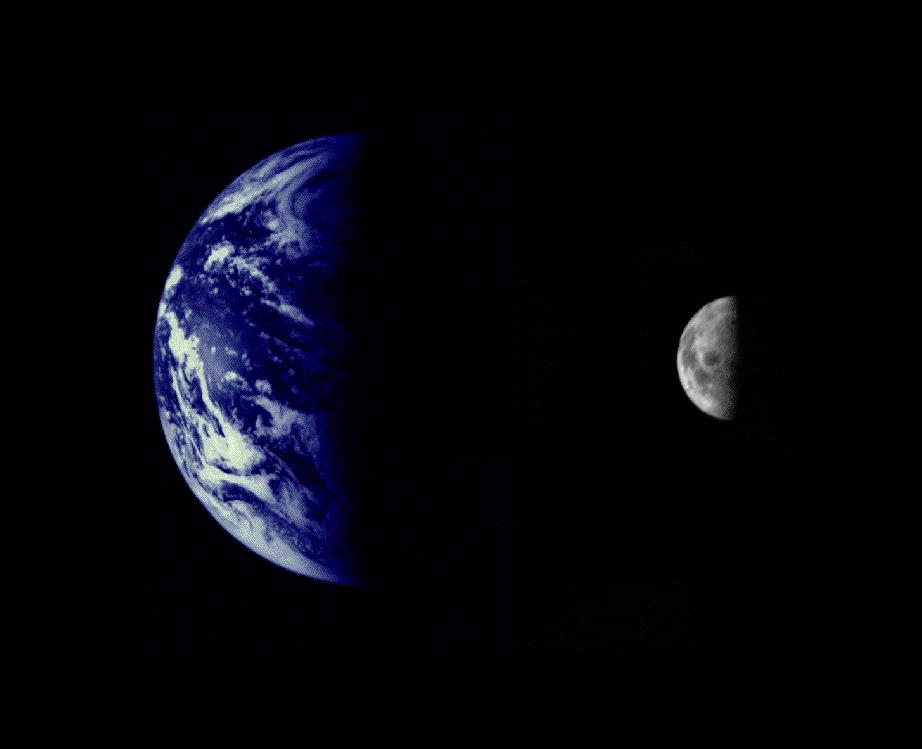

Earth and Moon as Viewed by Mariner 10

Mariner 10 was launched on November 3, 1973, 12:45 am PST, from Cape Canaveral on an Atlas/Centaur rocket (a reconditioned Intercontinental Ballistic Missile – ICBM). Within 12 hours of launch the twin cameras were turned on and several hundred pictures of both the Earth and the Moon were acquired over the following days.

The Earth and Moon were imaged by Mariner 10 from 2.6 million km while completing the first ever Earth-Moon encounter by a spacecraft capable of returning high resolution digital color image data. These images have been combined at right to illustrate the relative sizes of the two bodies. From this particular viewpoint the Earth appears to be a water planet!

The Mariner 10 mission is managed by the Jet Propulsion Laboratory for NASA’s Office of Space Science, explored Venus in February 1974 on the way to three encounters with Mercury-in March and September 1974 and in March 1975. The spacecraft took more than 7,000 photos of Mercury, Venus, the Earth and the Moon.

Credit: NASA/JPL/Northwestern University